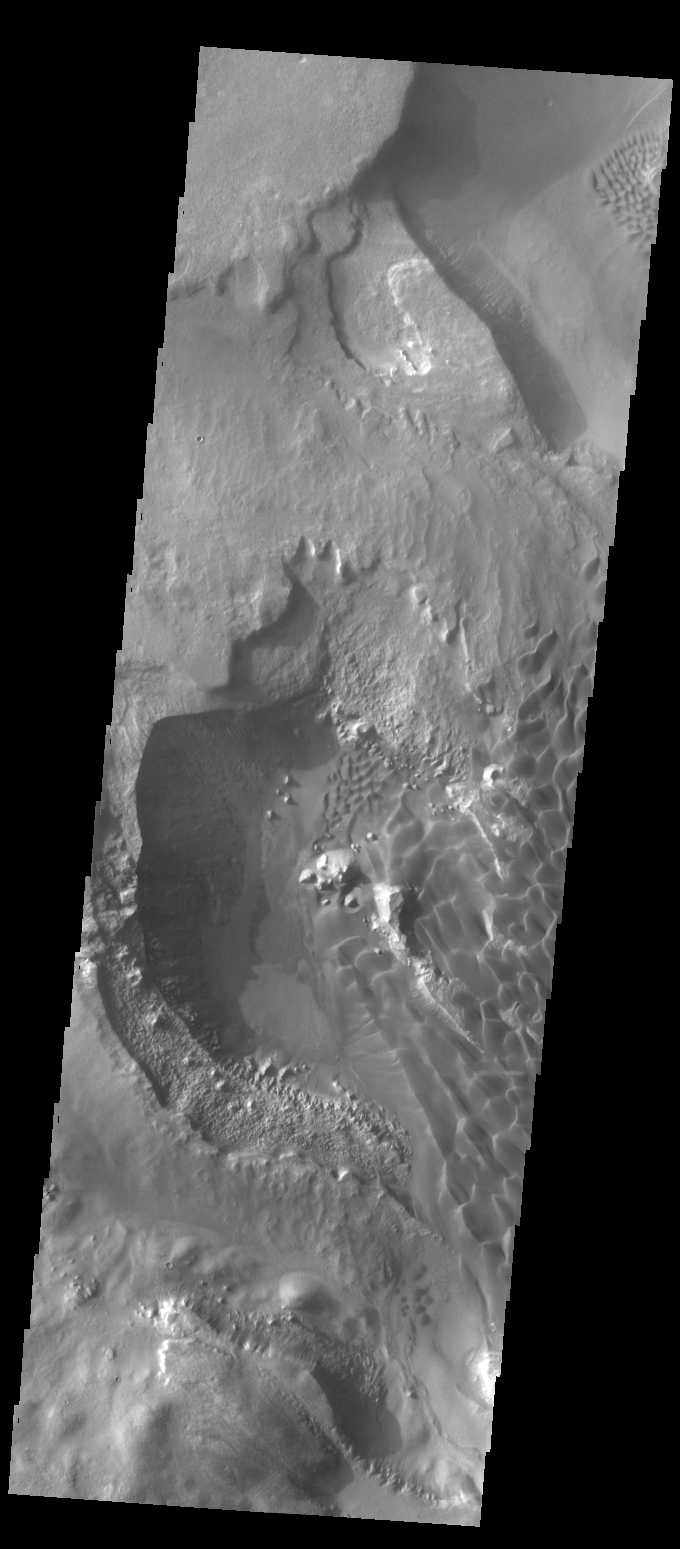

Rabe Crater Dunes

This VIS image shows part of the sand sheet and dunes on the floor of Rabe Crater.

Credit: NASA/JPL-Caltech/ASU